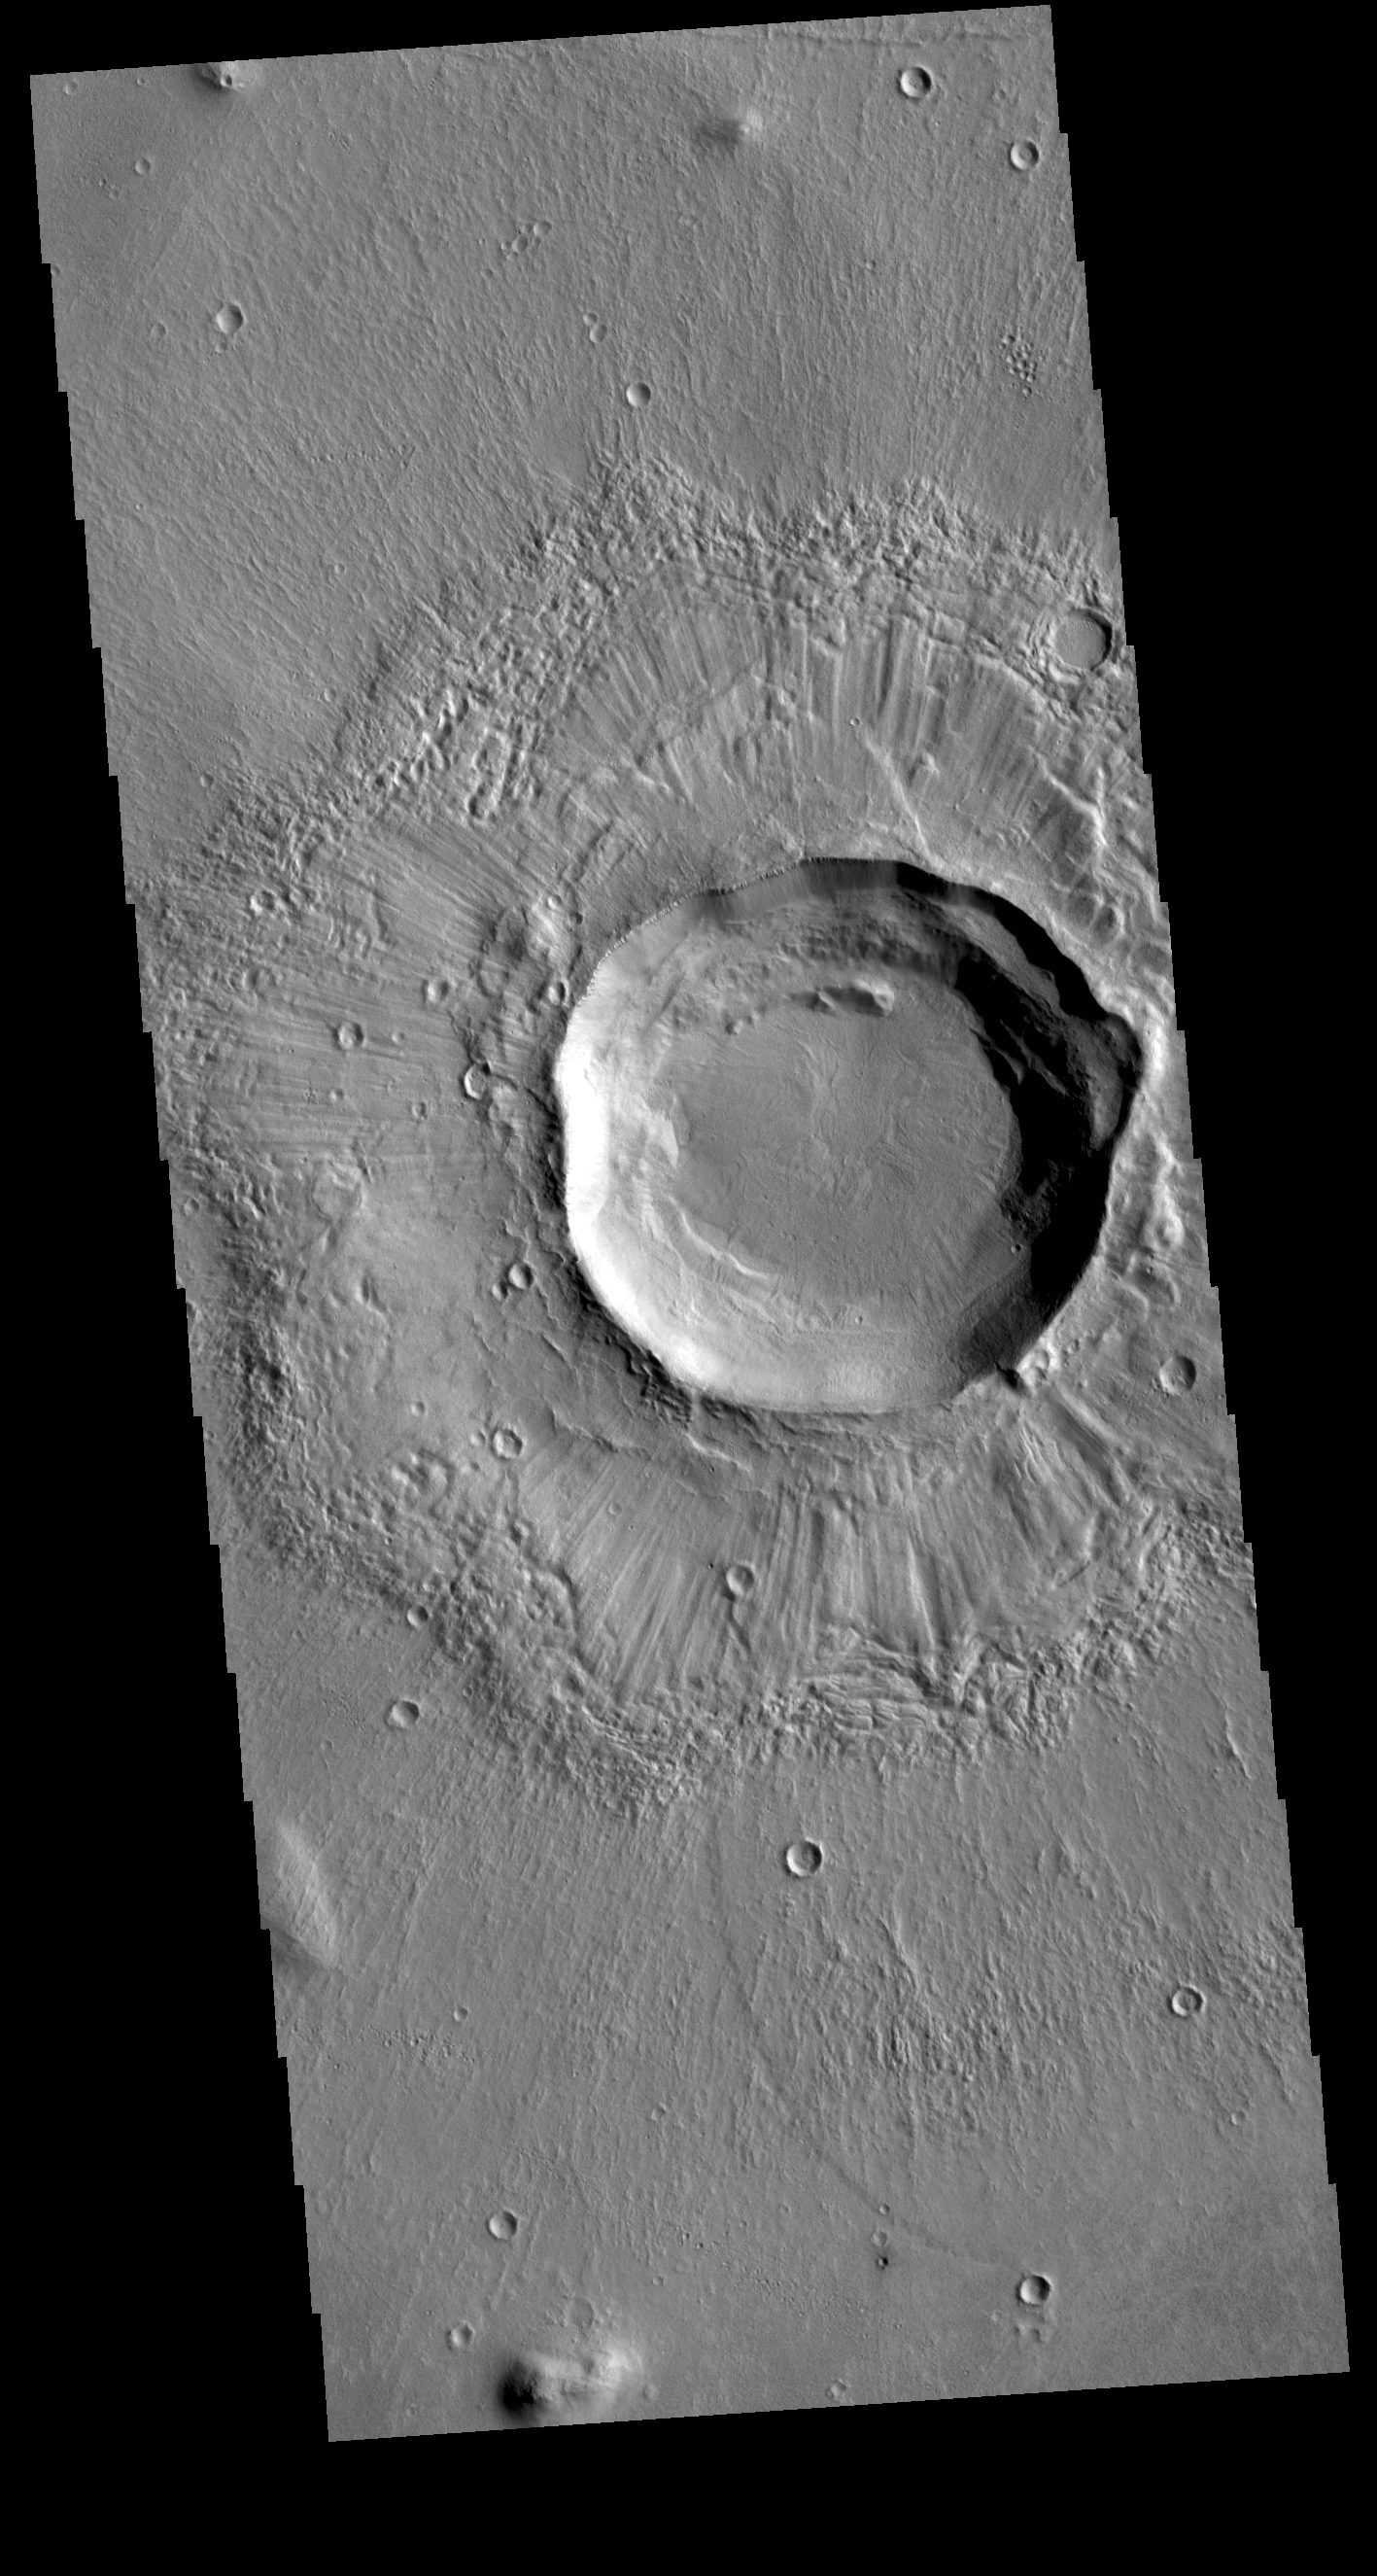

Grooved Crater

This VIS image shows an unnamed crater located in Utopia Planitia. The surface of the ejecta contains radial grooves, visible on both the thicker near crater ejecta and the outer thin ejecta layer. The formation mechanism for the grooves is still unknown but several theories exist including basal surge flows and air pressure rock entrianment.

Credit: NASA/JPL-Caltech/ASU